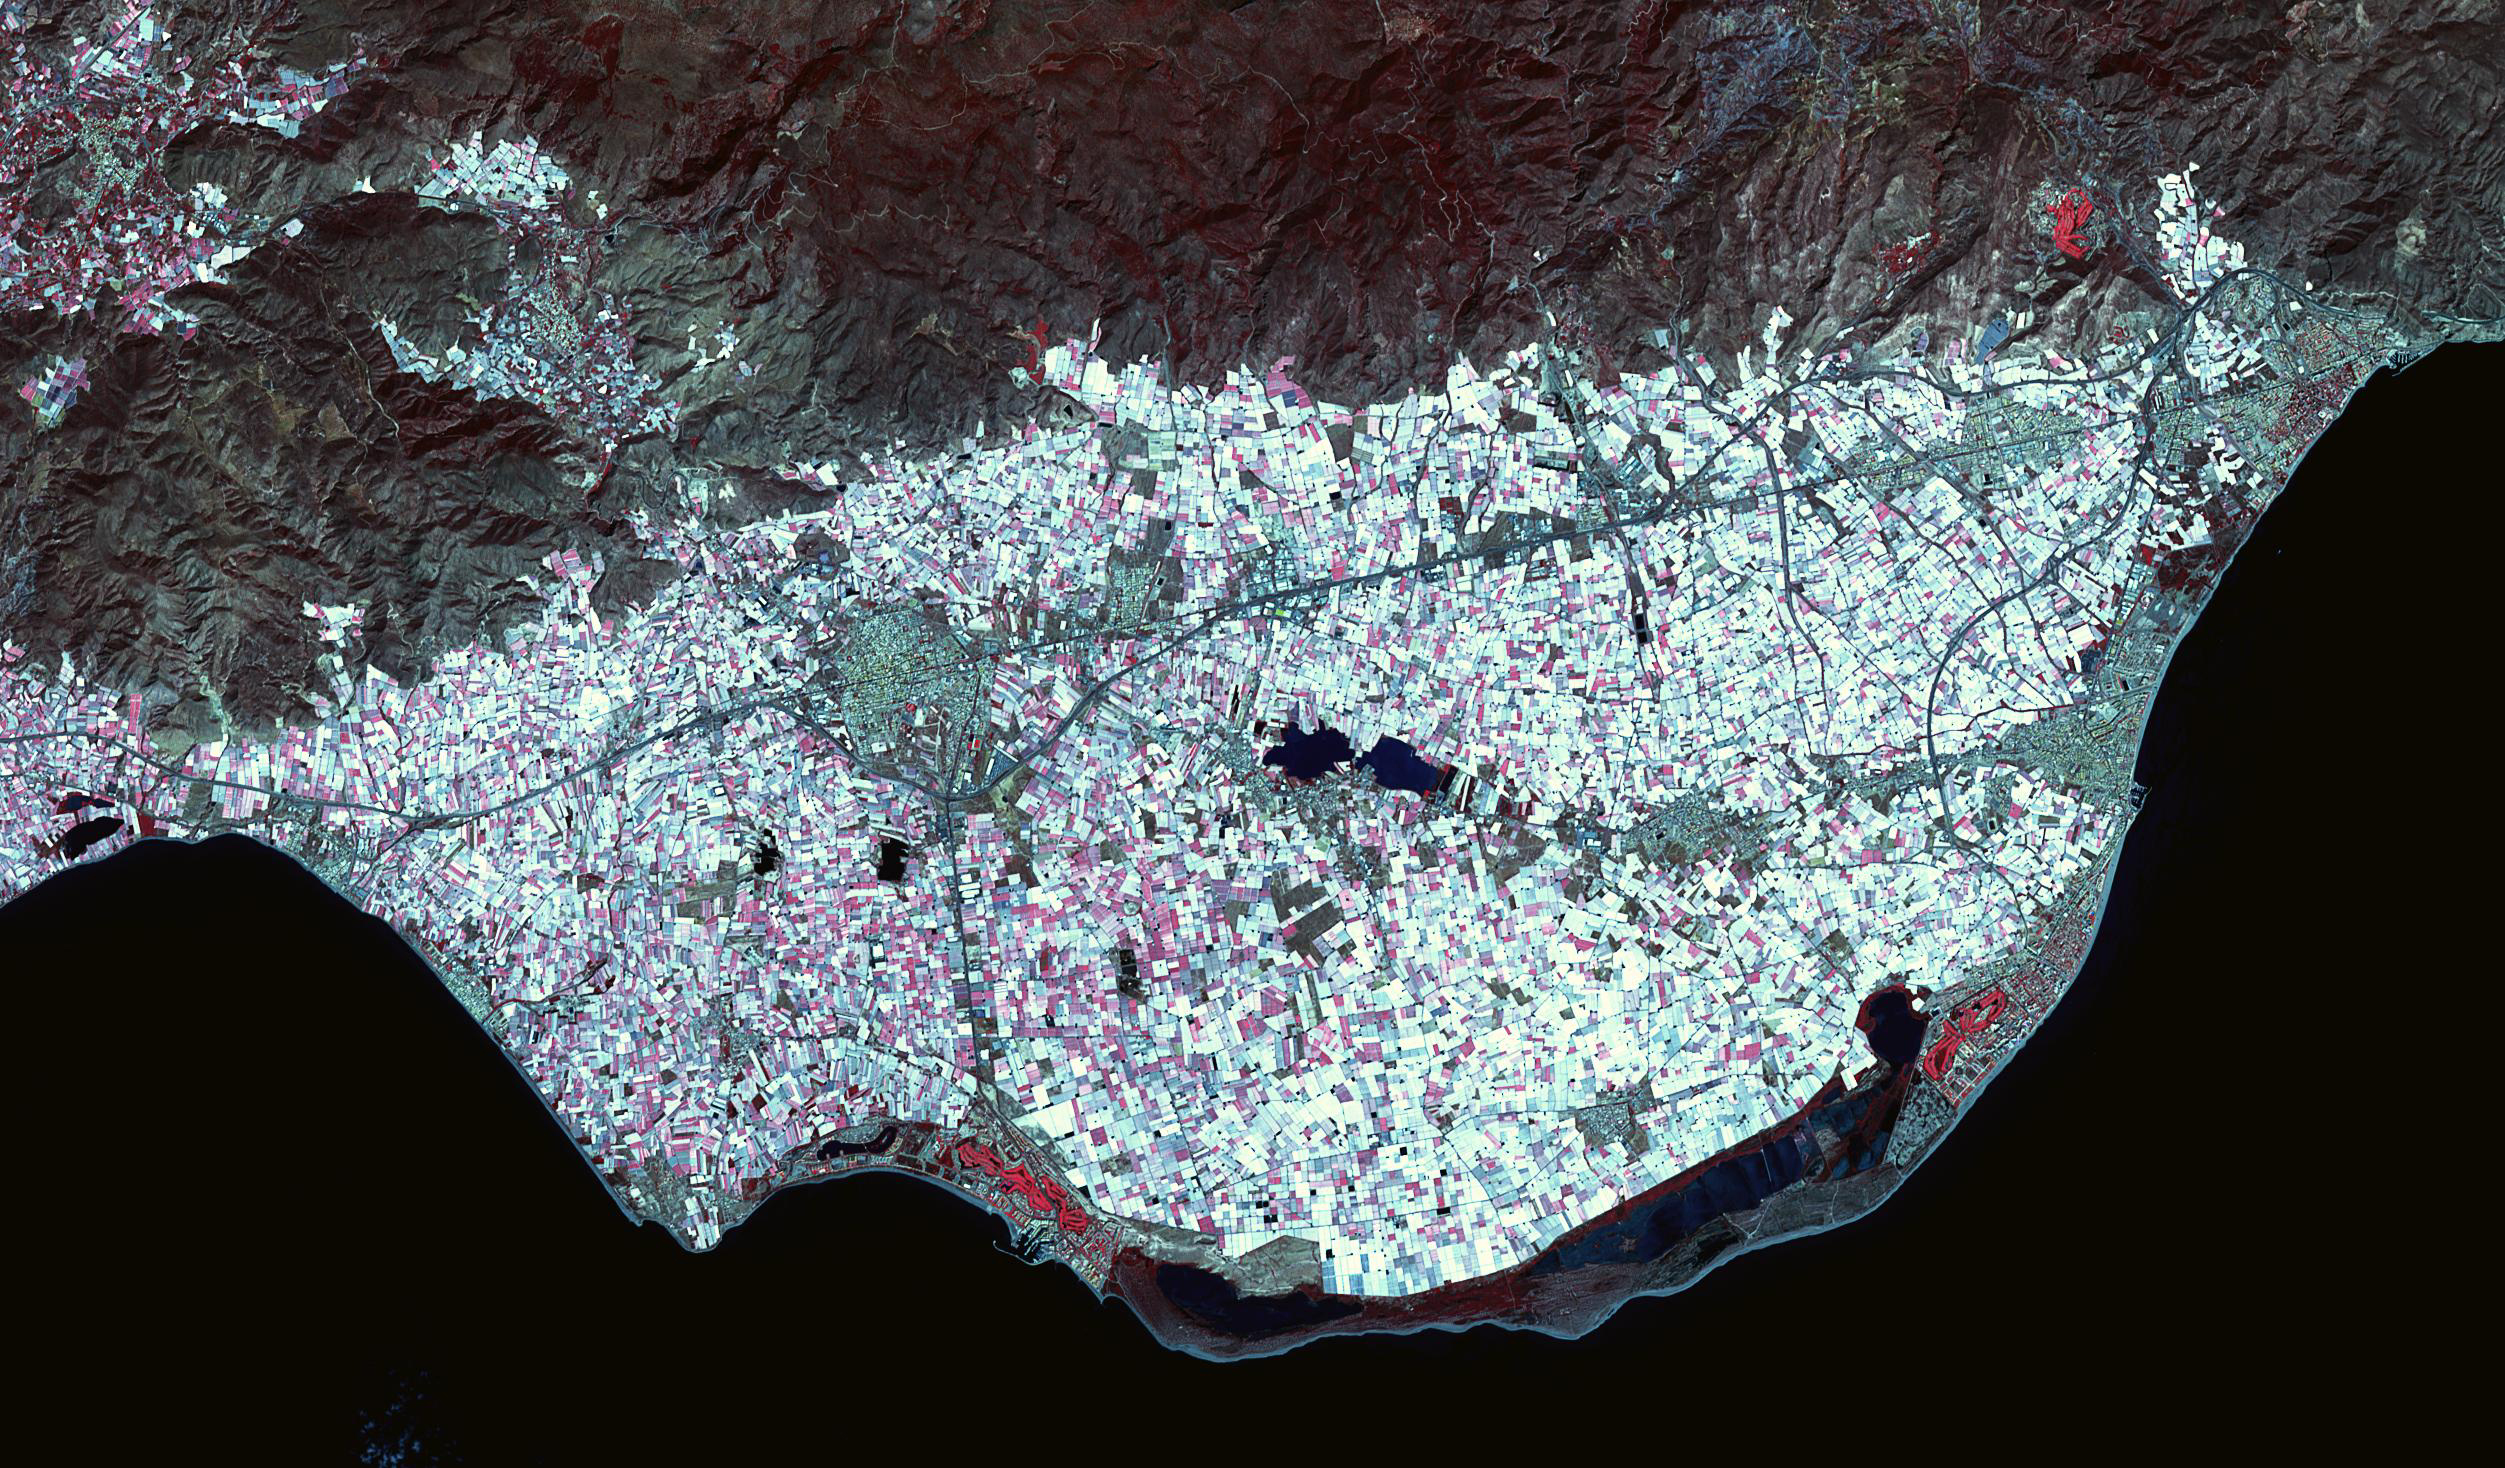

Poniente Almeriense, Spain

Poniente Almeriense in Almeria, Spain is also known as the Sea of Plastic due to the multitude of greenhouses that cover the area. Typical agricultural products grown under plastic are watermelons, eggplants, zucchinis, cucumbers, peppers and tomatoes. The image was acquired April 19, 2019, covers an area of 22 by 37.5 km, and is located at 36.8 degrees north, 2.7 degrees west.

With its 14 spectral bands from the visible to the thermal infrared wavelength region and its high spatial resolution of about 50 to 300 feet (15 to 90 meters), ASTER images Earth to map and monitor the changing surface of our planet. ASTER is one of five Earth-observing instruments launched Dec. 18, 1999, on Terra. The instrument was built by Japan’s Ministry of Economy, Trade and Industry. A joint U.S./Japan science team is responsible for validation and calibration of the instrument and data products.

The broad spectral coverage and high spectral resolution of ASTER provides scientists in numerous disciplines with critical information for surface mapping and monitoring of dynamic conditions and temporal change. Example applications are monitoring glacial advances and retreats; monitoring potentially active volcanoes; identifying crop stress; determining cloud morphology and physical properties; wetlands evaluation; thermal pollution monitoring; coral reef degradation; surface temperature mapping of soils and geology; and measuring surface heat balance.

The U.S. science team is located at NASA’s Jet Propulsion Laboratory in Pasadena, Calif. The Terra mission is part of NASA’s Science Mission Directorate, Washington.

Credit: NASA/METI/AIST/Japan Space Systems, and U.S./Japan ASTER Science Team